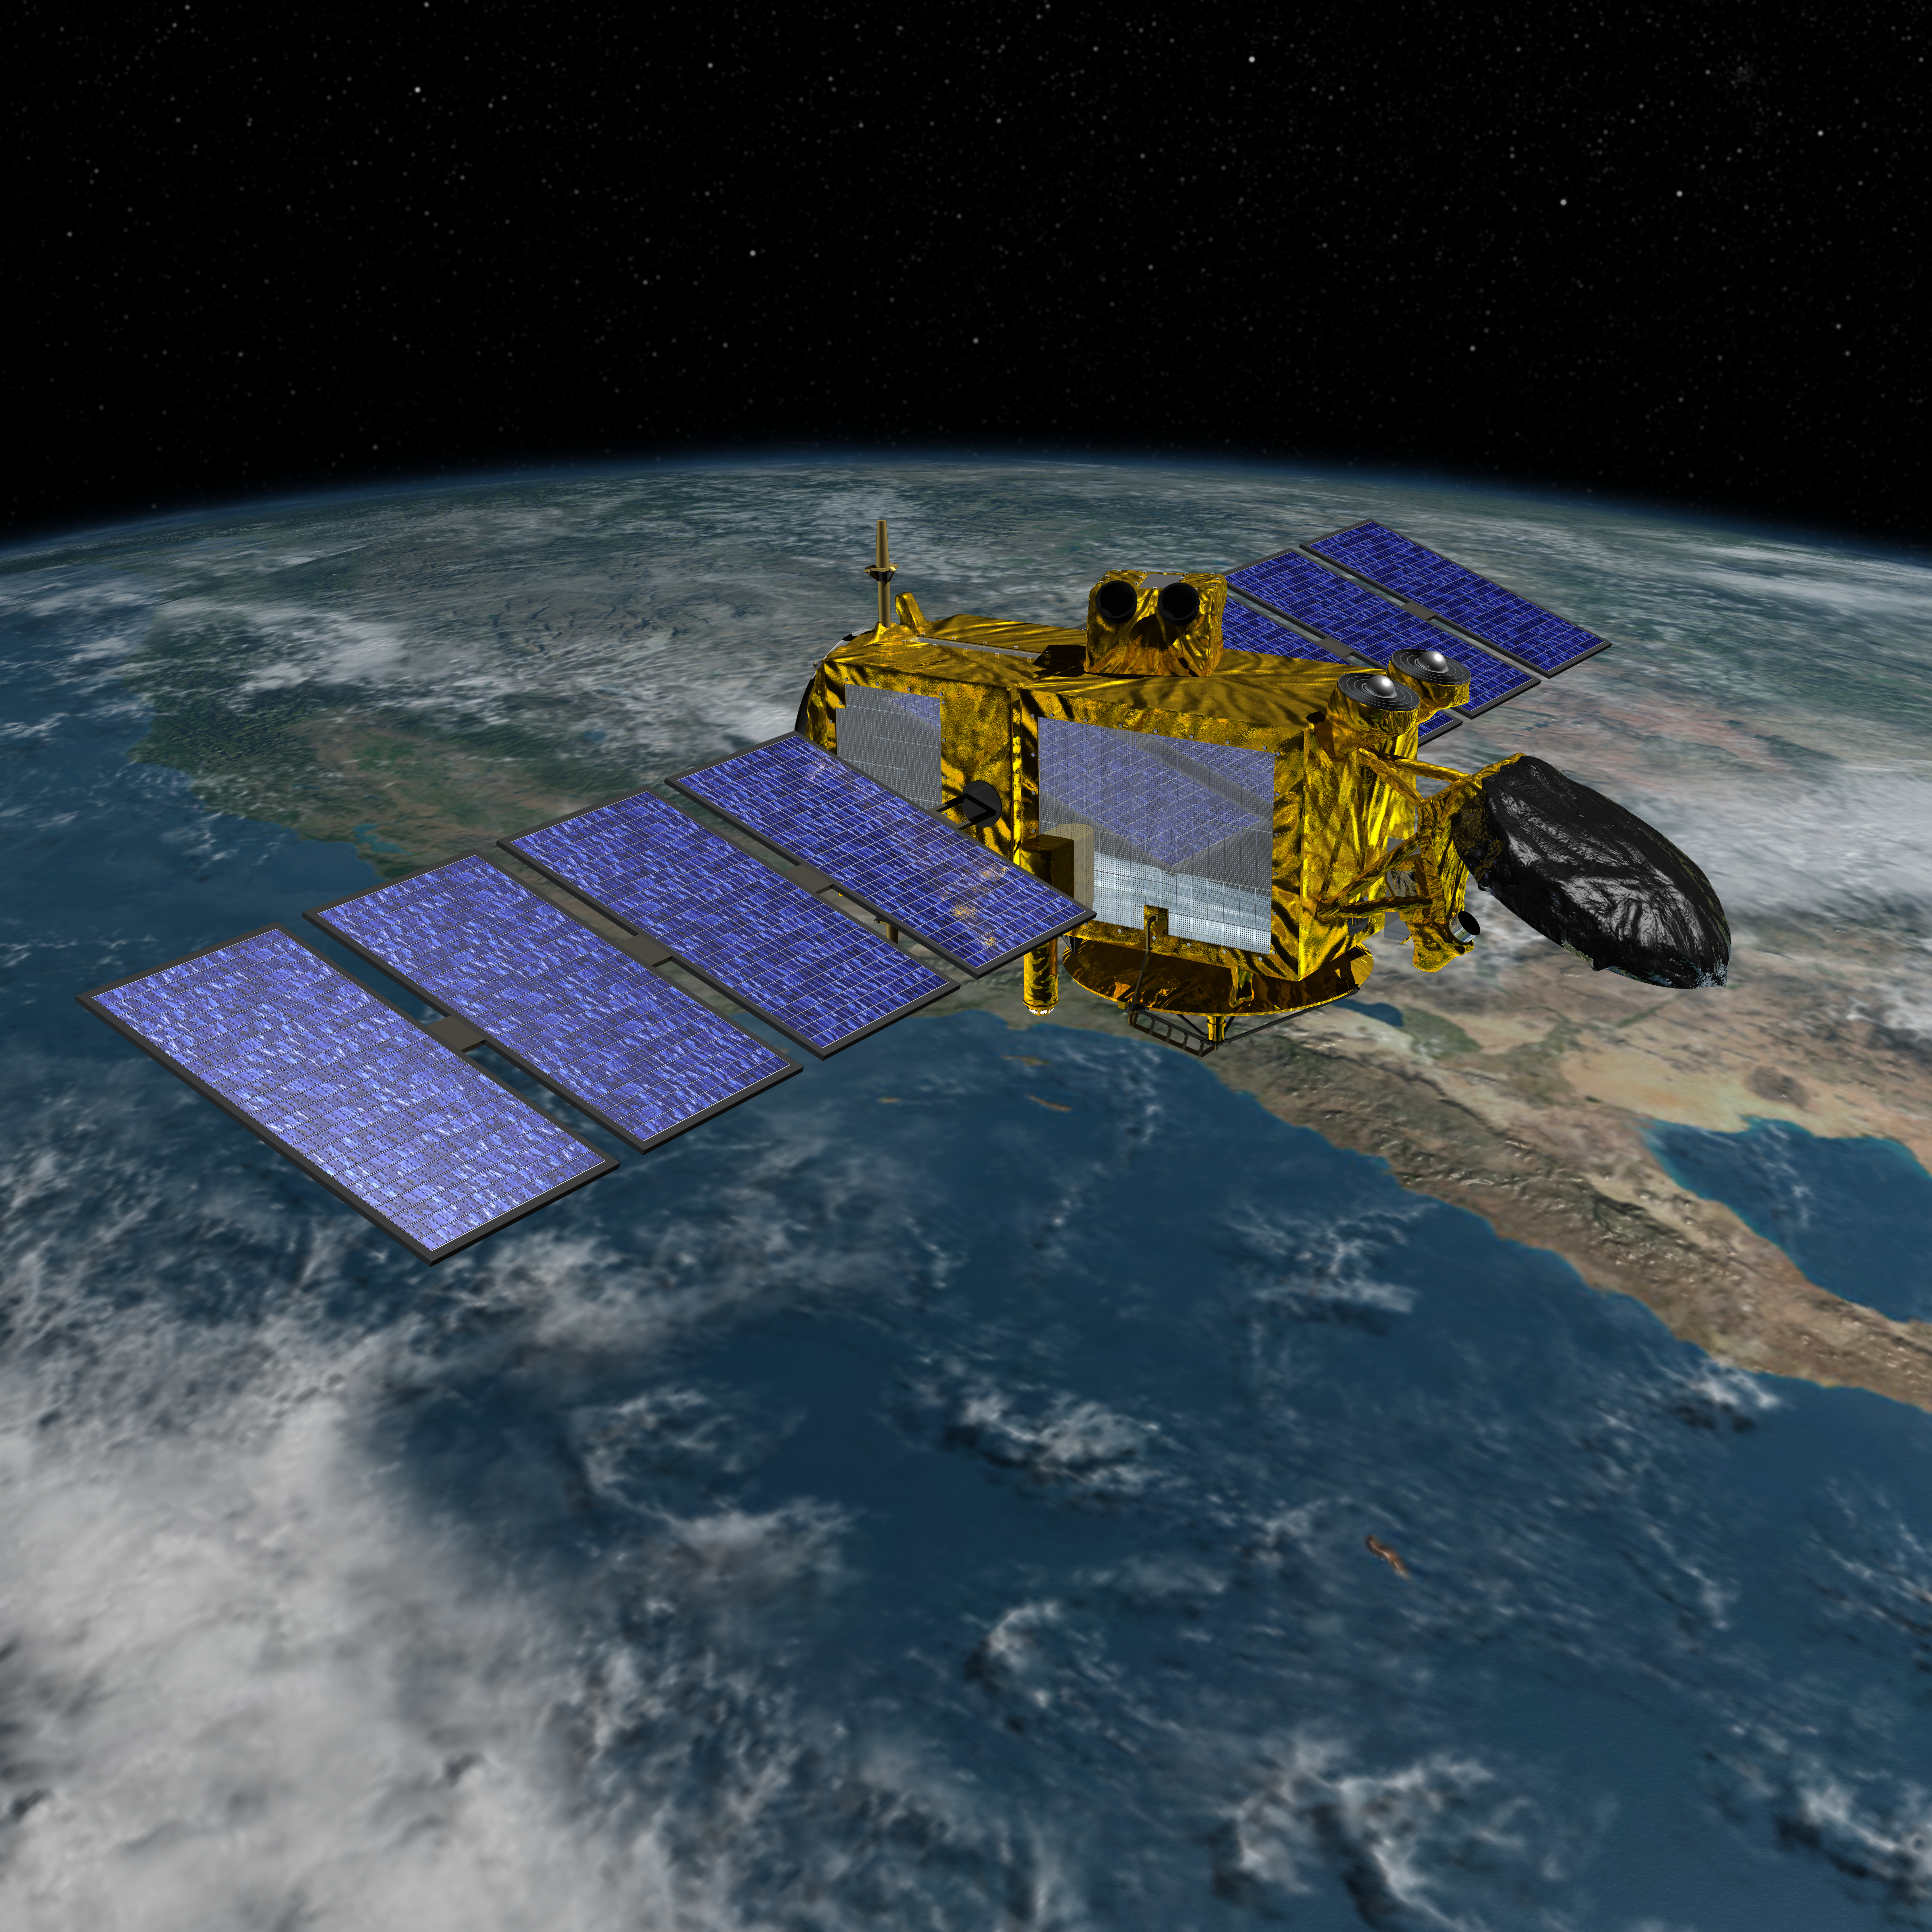

Artist’s Concept of U.S.-European Jason-3 Ocean Altimetry Satellite over California

Artist’s concept of the U.S./European Jason-3 spacecraft over the California coast.

Jason-3 is the fourth mission in U.S.-European series of satellite missions that measure the height of the ocean surface. Scheduled to launch in 2015, the mission will extend the time series of ocean surface topography measurements (the hills and valleys of the ocean surface) begun by the TOPEX/Poseidon satellite mission in 1992 and continuing through the currently operating Jason-1 (launched in 2001) and OSTM/Jason-2 (launched in 2008) missions. These measurements provide scientists with critical information about circulation patterns in the ocean and about both global and regional changes in sea level and the climate implications of a warming world.

The primary instrument on Jason-3 is a radar altimeter. The altimeter will measure sea-level variations over the global ocean with very high accuracy (as 1.3 inches or 3.3 centimeters, with a goal of achieving 1 inch or 2.5 centimeters). Continual, long-term, reliable data of changes in ocean surface topography will be generated and will be used by scientists and operational agencies (NOAA, European weather agencies, marine operators, etc.) for scientific research and operational oceanography for the benefit of society.

For more information on Jason-3, visit: http://sealevel.jpl.nasa.gov/missions/jason3/.

Photojournal Note: The Jason-3 launch date is Sunday, Jan. 17, 2016, 10:42 A.M. PST.

Credit: NASA/JPL-Caltech